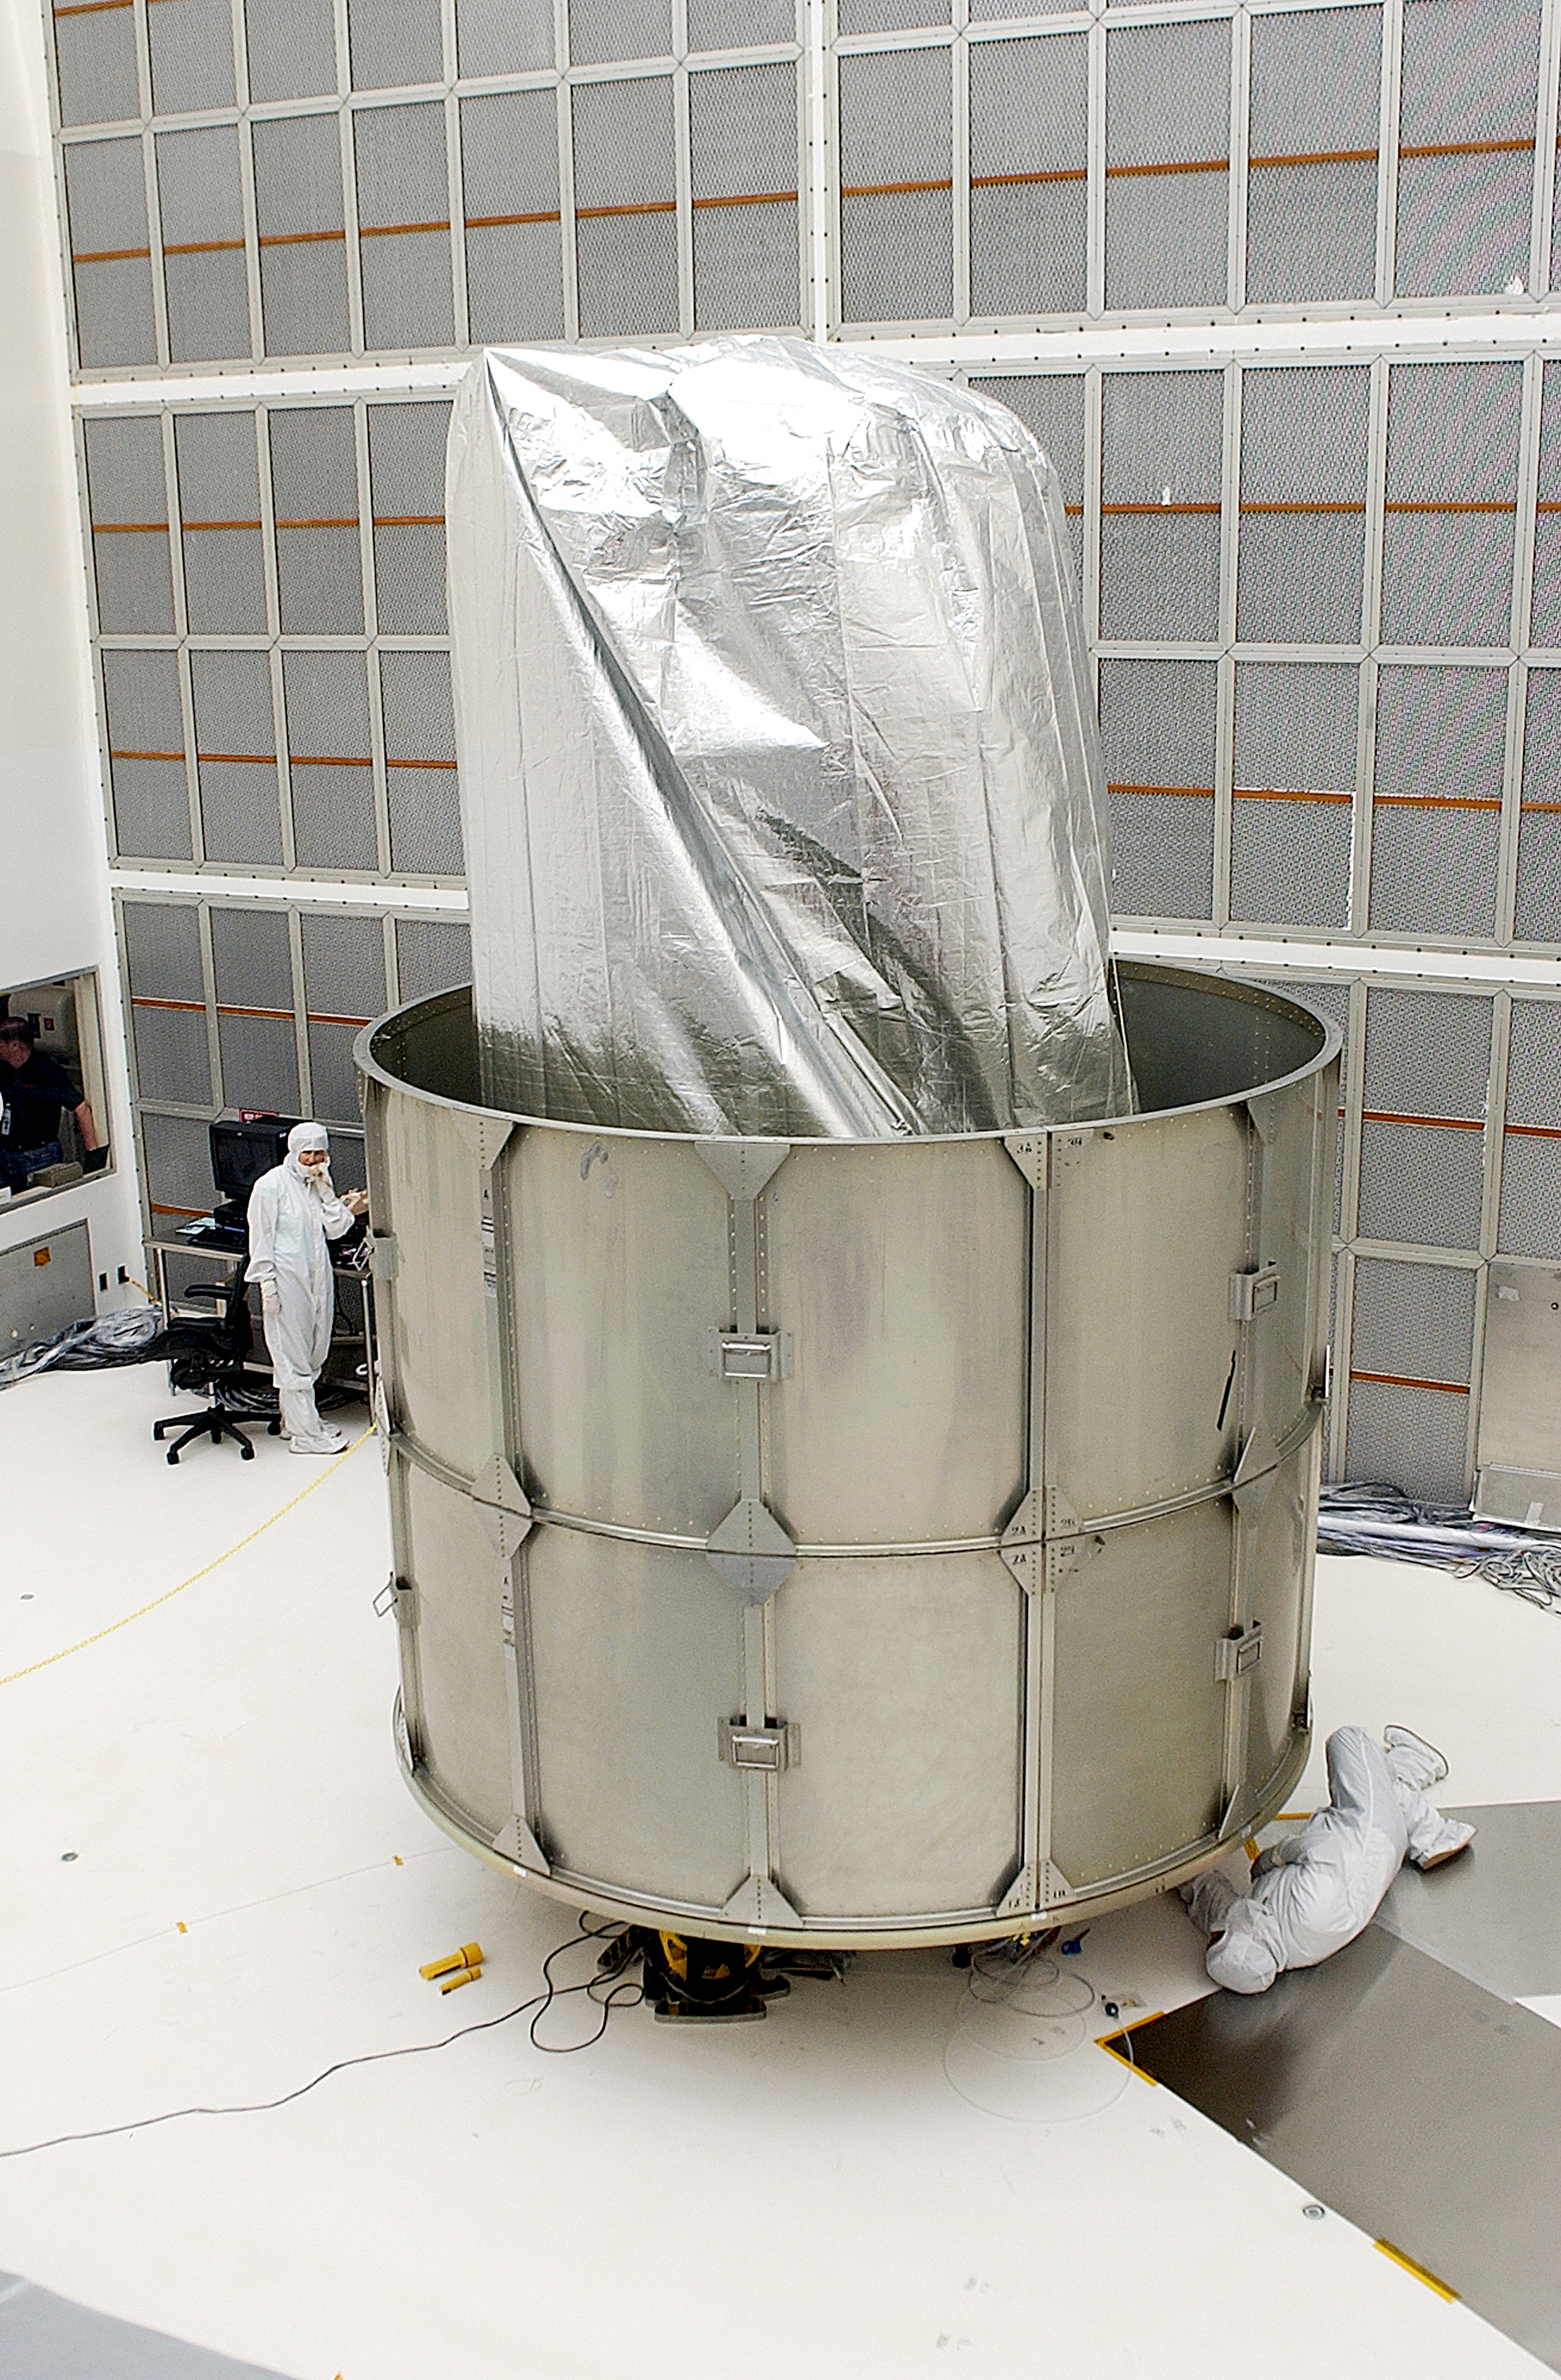

Canister

The Spitzer Space Telescope is placed in its payload canister for transfer to the launch pad before its aborted earlier launch. Spitzer was later moved back off its rocket and subsequently launched on a different vehicle on August 25, 2003.

Credit: NASA/KSC